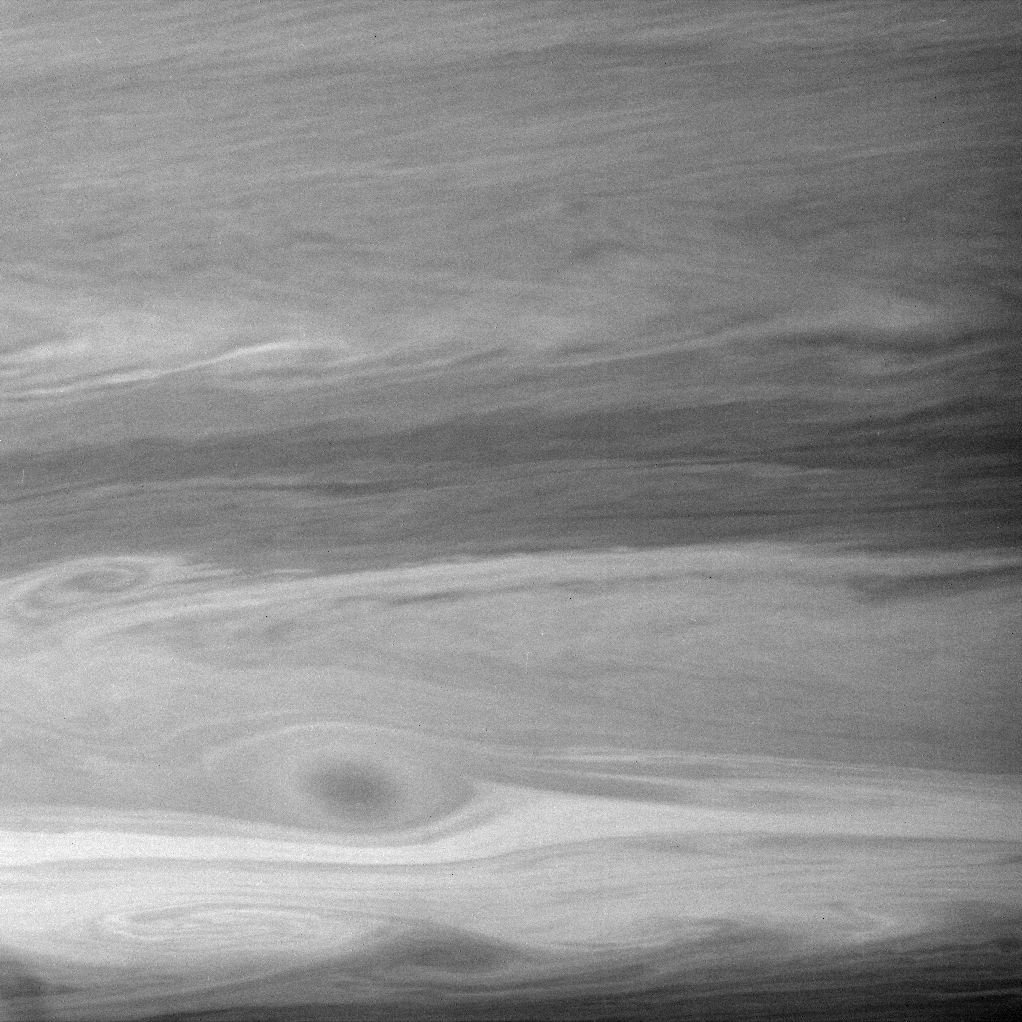

Swarm of Swirls

The restless winds on gas giant Saturn meet no resistance from any landmass. The boundaries between eastward- and westward-flowing jet streams create turbulent, eddy-filled regions that pump energy into the never-ending gales (see PIA08384).

The image was taken with the Cassini spacecraft narrow-angle camera on Sept. 18, 2007, using a spectral filter sensitive to wavelengths of infrared light centered at 727 nanometers. The view was obtained at a distance of approximately 3.4 million kilometers (2.1 million miles) from Saturn. Image scale is 20 kilometers (13 miles) per pixel.

The Cassini-Huygens mission is a cooperative project of NASA, the European Space Agency and the Italian Space Agency. The Jet Propulsion Laboratory, a division of the California Institute of Technology in Pasadena, manages the mission for NASA’s Science Mission Directorate, Washington, D.C. The Cassini orbiter and its two onboard cameras were designed, developed and assembled at JPL. The imaging operations center is based at the Space Science Institute in Boulder, Colo.

Credit: NASA/JPL/Space Science Institute